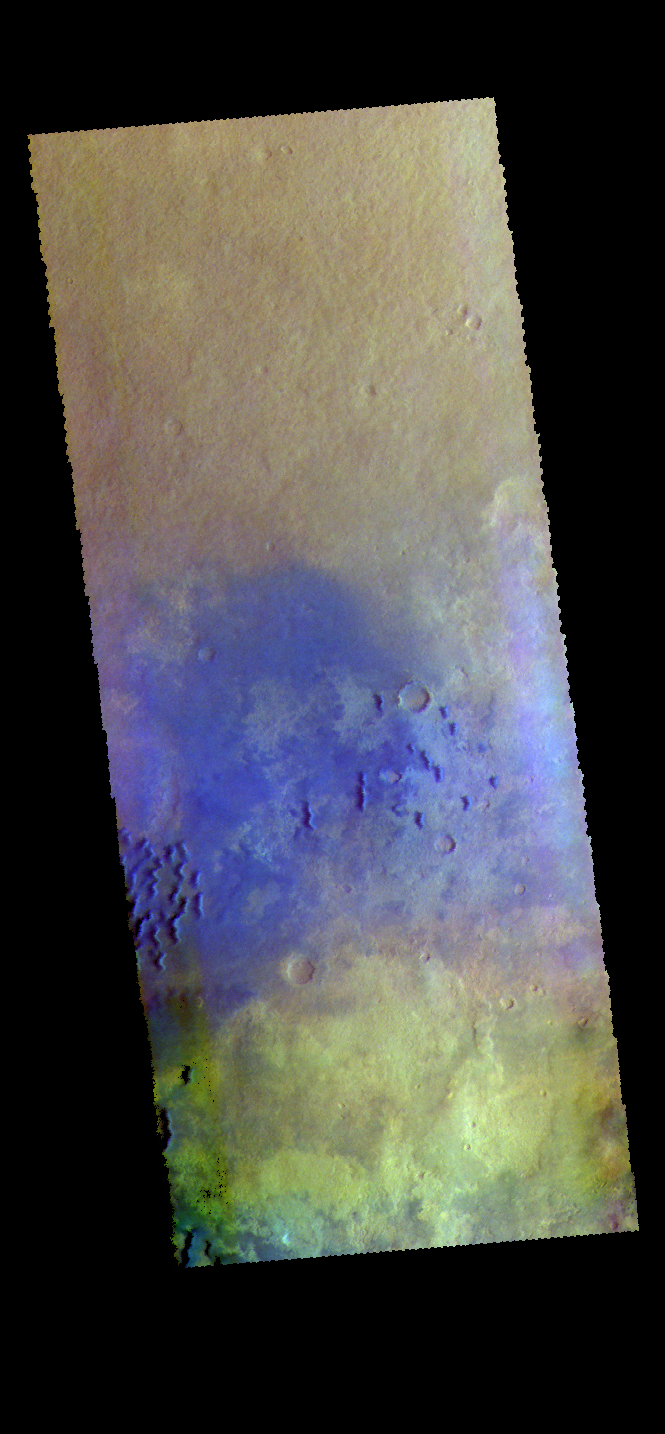

Kaiser Crater – False Color

The THEMIS VIS camera contains 5 filters. The data from different filters can be combined in multiple ways to create a false color image. These false color images may reveal subtle variations of the surface not easily identified in a single band image. Today’s false color image shows part of the floor of Kaiser Crater, including some of the sand dunes found there. In this false color combination dark blue often indicates basaltic sands.

Credit: NASA/JPL-Caltech/ASU